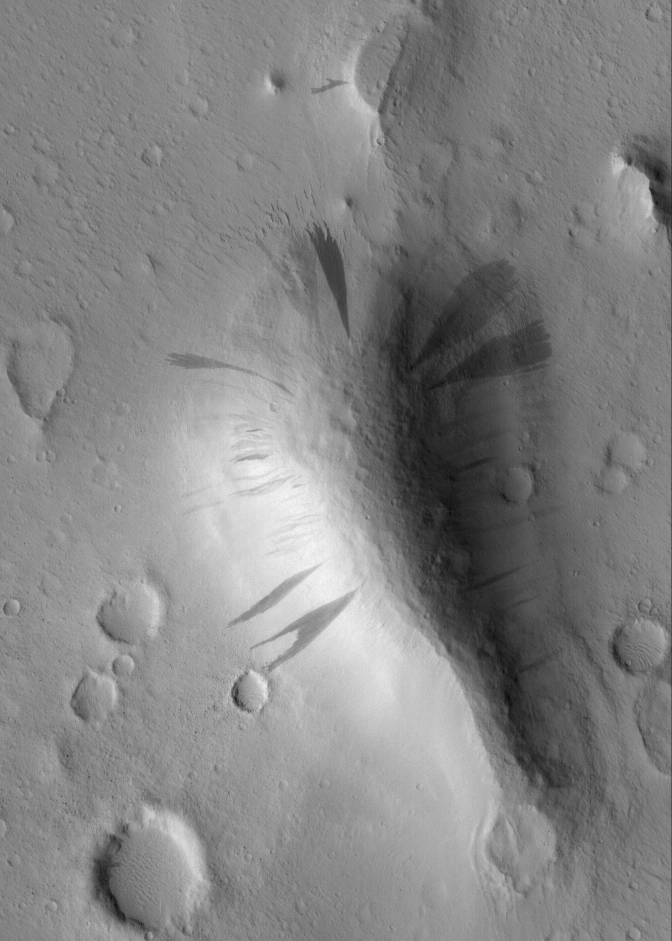

Slope-Streaked Knob

28 May 2005
This Mars Global Surveyor (MGS) Mars Orbiter Camera (MOC) image shows dark slope streaks coming down the slopes of a knob in western Amazonis Planitia. All of the surfaces in this image are mantled by dust. On the slopes, mass movement of dry dust has created the streaks.

Location near: 19.6°N, 166.1°W
Image width: ~3 km (~1.9 mi
Illumination from: lower left
Season: Northern Autumn

Credit: NASA/JPL/Malin Space Science Systems